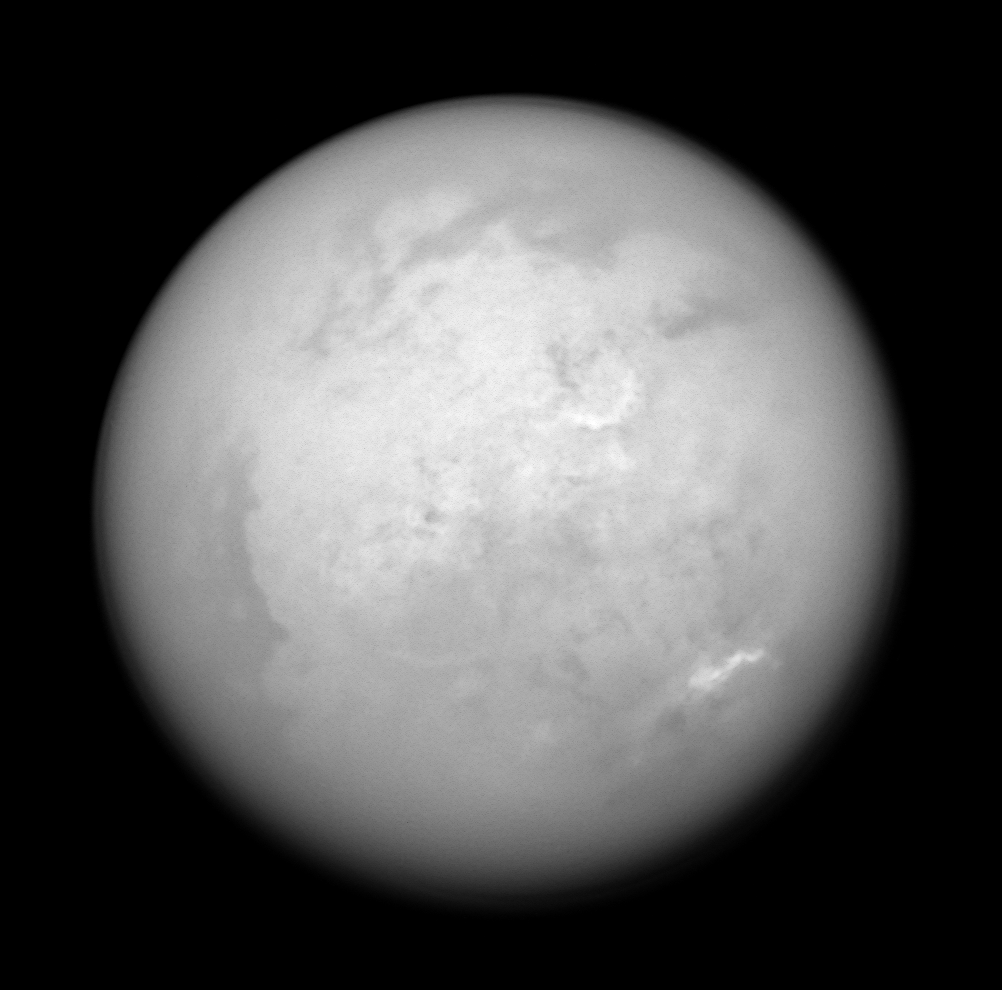

Clues in the Bright and Dark

During a recent pass of Saturn’s moon Titan, one of more than 40 during Cassini’s planned four-year mission, the spacecraft acquired this infrared view of the bright Xanadu region and the moon’s south pole. Titan is 5,150 kilometers (3,200 miles) across.

Southeast of Xanadu (and above the center in this view) is a peculiar semi-circular feature informally referred to by imaging scientists as “the Smile.” This surface feature is the brightest spot on Titan’s surface, not only to the imaging science subsystem cameras, but also to the visual and infrared mapping spectrometer instrument, which sees the surface at even longer wavelengths (see PIA07876). The Smile is 560 kilometers (345 miles) wide.

At the landing site of the successful Huygens probe mission, brighter regions correspond to icy upland areas, while the darker regions are lowlands that possess a higher proportion of the organic byproducts of Titan’s atmospheric photochemistry. Those results seem to confirm the long-standing hypothesis that Xanadu is a relatively high region of less contaminated ice. However, the cause of the even brighter Smile is a mystery that is still under study.

Farther south, a field of bright clouds arcs around the pole, moving at a few meters per second. Around the limb (edge), Cassini peers through Titan’s smoggy, nitrogen-rich atmosphere.

North in this image is toward the upper left.

The image was taken with the Cassini spacecraft narrow-angle camera on June 4, 2005, at a distance of approximately 1.2 million kilometers (700,000 miles) from Titan using a spectral filter sensitive to wavelengths of infrared light centered at 938 nanometers. The image scale is 7 kilometers (4 miles) per pixel.

The Cassini-Huygens mission is a cooperative project of NASA, the European Space Agency and the Italian Space Agency. The Jet Propulsion Laboratory, a division of the California Institute of Technology in Pasadena, manages the mission for NASA’s Science Mission Directorate, Washington, D.C. The Cassini orbiter and its two onboard cameras were designed, developed and assembled at JPL. The imaging team is based at the Space Science Institute, Boulder, Colo.

Credit: NASA/JPL/Space Science Institute